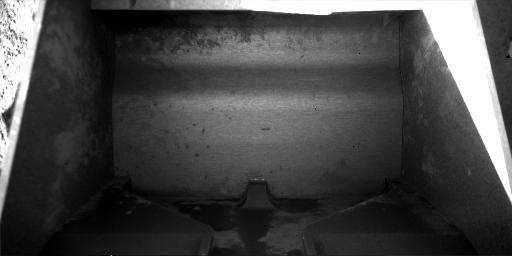

Scoop Ready to Obtain New Sample

This view from the Robotic Arm Camera on NASA’s Phoenix Mars Lander shows the Robotic Arm scoop. This image was taken on the 59th Martian day, or sol, of the mission (July 25, 2008). The scoop was photographed to confirm it is empty in preparation for collecting a sample for analysis from a hard subsurface layer where soil may contain frozen water.

The width of the scoop is about 8.5 centimeters (3.3 inches).

The Phoenix Mission is led by the University of Arizona, Tucson, on behalf of NASA. Project management of the mission is by NASA’s Jet Propulsion Laboratory, Pasadena, Calif. Spacecraft development is by Lockheed Martin Space Systems, Denver.

Photojournal Note: As planned, the Phoenix lander, which landed May 25, 2008 23:53 UTC, ended communications in November 2008, about six months after landing, when its solar panels ceased operating in the dark Martian winter.

Credit: NASA/JPL-Caltech/University of Arizona/Max Planck Institute